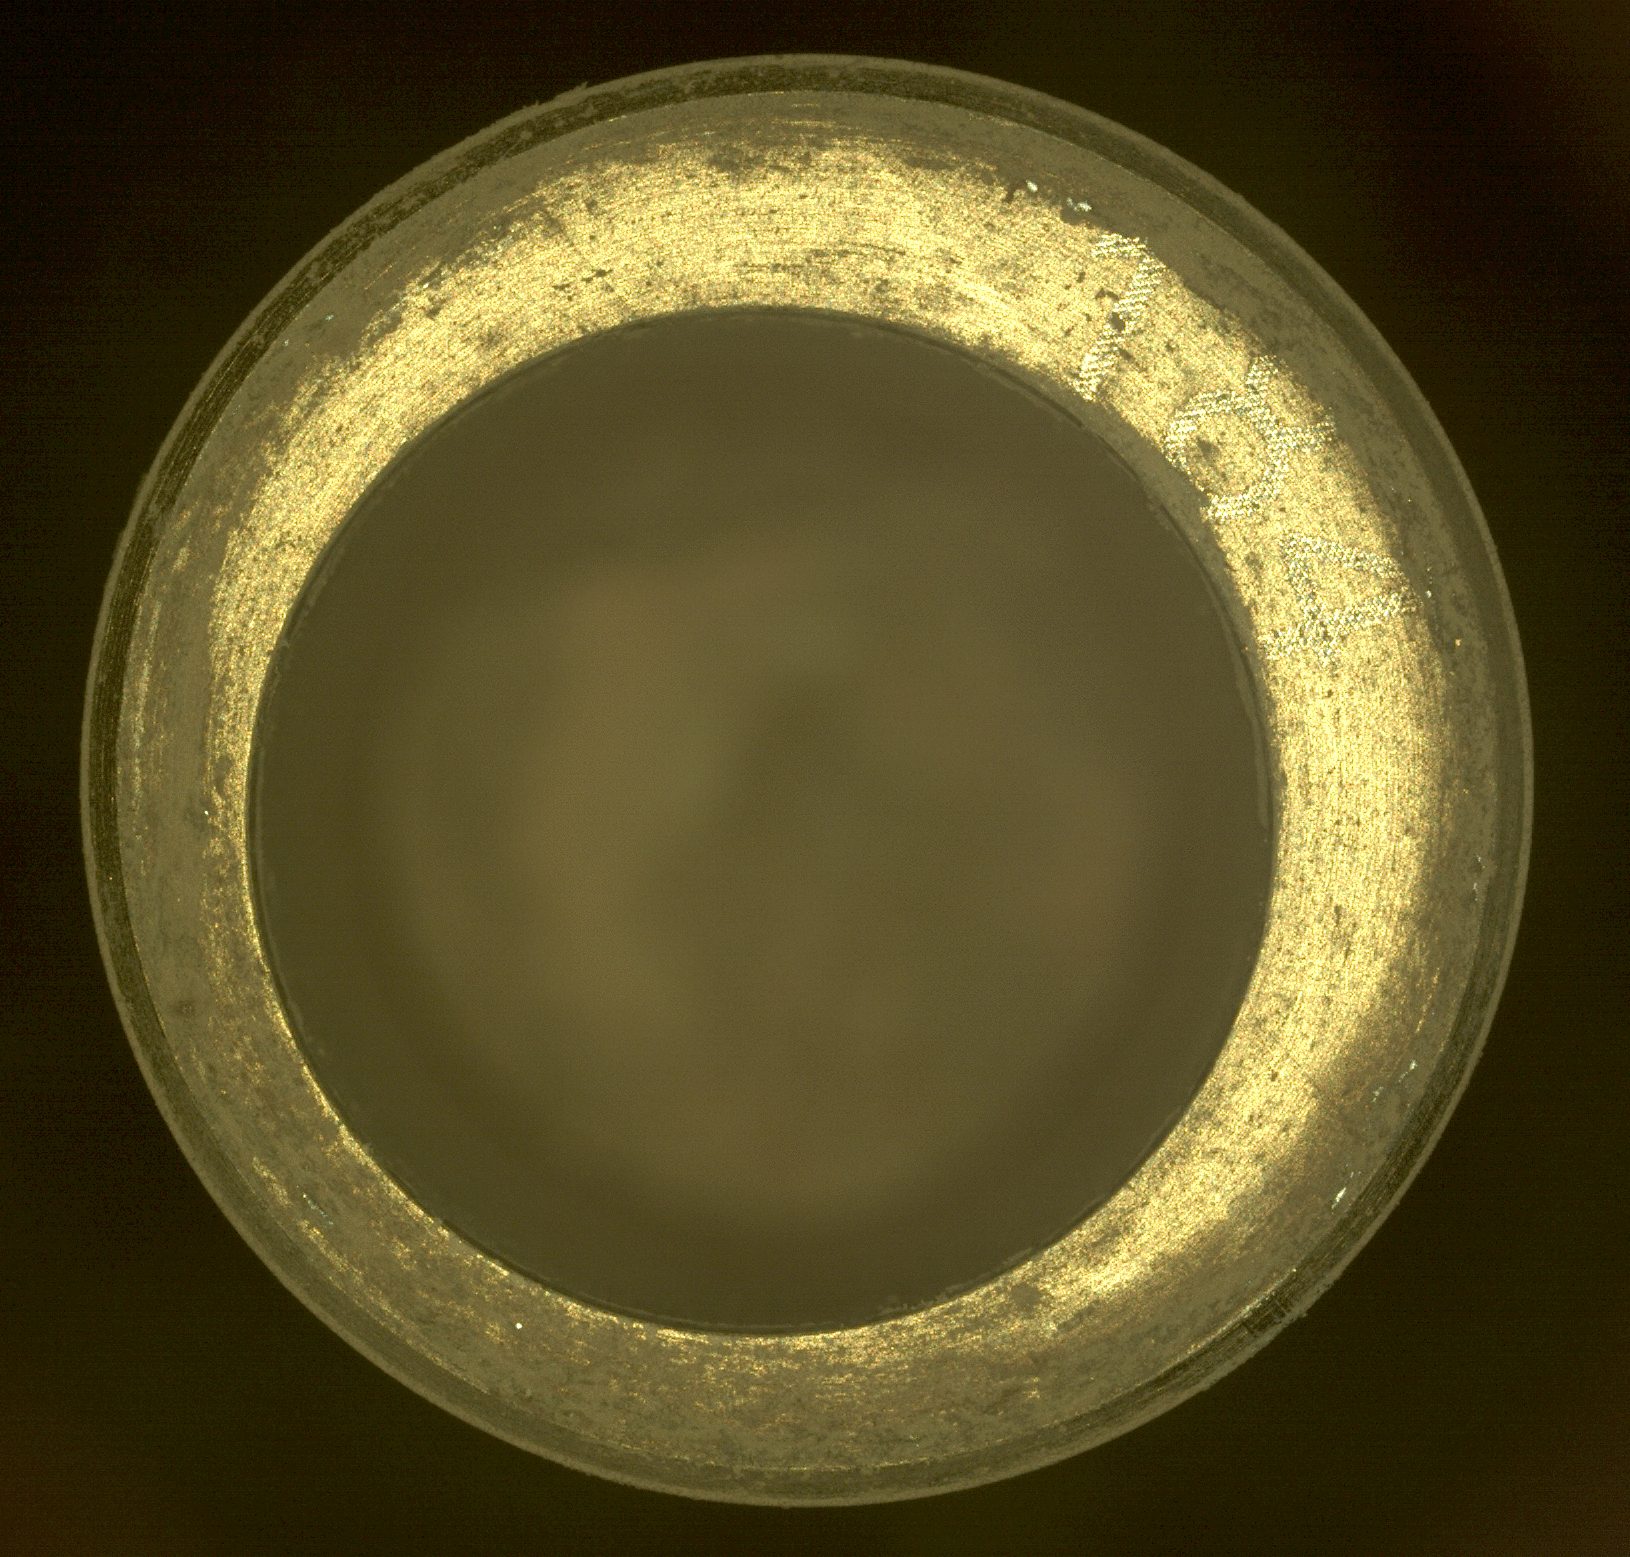

CacheCam Image of Perseverance’s 14th Sample of Martian Rock

Perseverance’s Sampling and Caching System Camera, or CacheCam, captured this time-lapse series of images of the rover’s 14th rock-core sample. Taken over four Martian days (or sols) – on Sols 595, 599, 601, and 604 of the mission (Oct. 22, Oct. 26, Oct. 28, and Oct. 31, 2022) – they document the results of the mission’s use of the rover’s Bore Sweep Tool to remove dust from the tube. Small dust grains can be seen moving around the rim of the sample tube. The tool is designed to clean the inner surface near the tube’s opening and also move the collected rock sample further down into the tube. Because the CacheCam’s depth of field is plus or minus 5 millimeters, the rock sample, which is farther down in the tube, is not in focus in these images. The pixel scale in this image is approximately 13 microns per pixel. The images were acquired on Oct. 5. When the rover attempted to insert a seal into the open end of the tube, the seal did not release as expected from its dispenser.

The bright gold-colored ring in the foreground is the bearing race, an asymmetrical flange that assists in shearing off a sample once the coring drill has bored into a rock. The sample collection tube’s serial number, “184,” can be seen in the 2 o’clock position on the bearing race. About the size and shape of a standard lab test tube, these tubes are designed to contain representative samples of Martian rock and regolith (broken rock and dust).

A key objective for Perseverance’s mission on Mars is astrobiology, including the search for signs of ancient microbial life. The rover will characterize the planet’s geology and past climate, pave the way for human exploration of the Red Planet, and be the first mission to collect and cache Martian rock and regolith (broken rock and dust).

Subsequent NASA missions, in cooperation with ESA (European Space Agency), would send spacecraft to Mars to collect these sealed samples from the surface and return them to Earth for in-depth analysis.

The Mars 2020 Perseverance mission is part of NASA’s Moon to Mars exploration approach, which includes Artemis missions to the Moon that will help prepare for human exploration of the Red Planet.

NASA’s Jet Propulsion Laboratory in Southern California built and manages operations of the Mars 2020 Perseverance rover for NASA.

Credit: NASA/JPL-Caltech